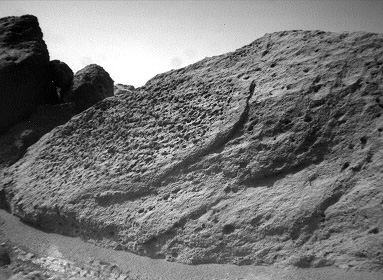

“Half Dome” Rock – Left Eye

This image of the rock “Half Dome” was taken by the Sojourner rover’s left front camera on Sol 71 (September 14). Pits, linear textures, and pronounced topography on the rock are clearly visible.

This image and PIA01567 (right eye) make up a stereo pair.

Mars Pathfinder is the second in NASA’s Discovery program of low-cost spacecraft with highly focused science goals. The Jet Propulsion Laboratory, Pasadena, CA, developed and manages the Mars Pathfinder mission for NASA’s Office of Space Science, Washington, D.C. JPL is an operating division of the California Institute of Technology (Caltech).

Photojournal note: Sojourner spent 83 days of a planned seven-day mission exploring the Martian terrain, acquiring images, and taking chemical, atmospheric and other measurements. The final data transmission received from Pathfinder was at 10:23 UTC on September 27, 1997. Although mission managers tried to restore full communications during the following five months, the successful mission was terminated on March 10, 1998.

Credit: NASA/JPL